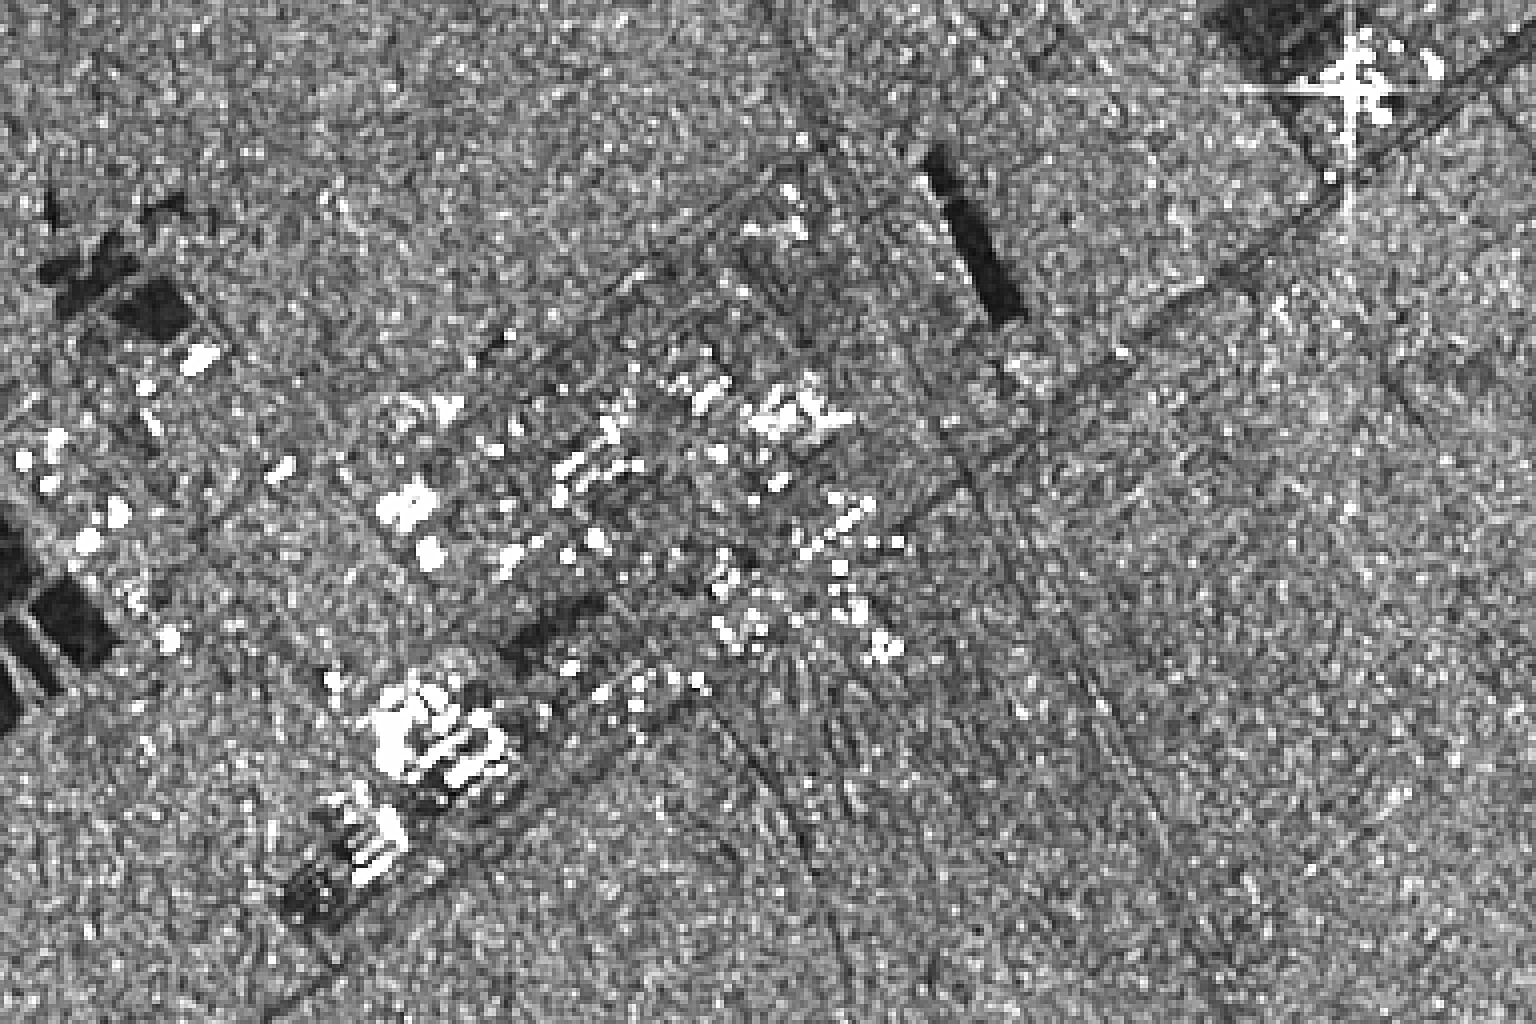

Space Radar Image of Kennedy Space Center, Florida

This image was produced during radar observations taken by the Spaceborne Imaging Radar-C/X-band Synthetic Aperture Radar as it flew over the Gulf Stream, Florida, and past the Atlantic Ocean on October 7, 1994. The data were produced using the X-band radar frequency. Knowing ahead of time that this region would be included in a regularly scheduled radar pass, the Kennedy Space Center team, who assembled and integrated the SIR-C/X-SAR equipment with the Spacelab pallet system, designed a set of radar reflectors from common construction materials and formed the letters “KSC” on the ground adjacent to the main headquarters building at the entrance to the Cape Canaveral launch facility. The point of light formed by the bright return from these reflectors are visible in the image. Other more diffuse bright spots are reflections from building faces, roofs and other large structures at the Kennedy Space Center complex. This frame covers an area of approximately 6 kilometers by 8 kilometers (4 miles by 5 miles), which was just a small portion of the data taken on this particular pass.

Spaceborne Imaging Radar-C and X-Band Synthetic Aperture Radar (SIR-C/X-SAR) is part of NASA’s Mission to Planet Earth. The radars illuminate Earth with microwaves allowing detailed observations at any time, regardless of weather or sunlight conditions. SIR-C/X-SAR uses three microwave wavelengths: L-band (24 cm), C-band (6 cm) and X-band (3 cm). The multi-frequency data will be used by the international scientific community to better understand the global environment and how it is changing. The SIR-C/X-SAR data, complemented by aircraft and ground studies, will give scientists clearer insights into those environmental changes which are caused by nature and those changes which are induced by human activity. SIR-C was developed by NASA’s Jet Propulsion Laboratory. X-SAR was developed by the Dornier and Alenia Spazio companies for the German space agency, Deutsche Agentur fuer Raumfahrtangelegenheiten (DARA), and the Italian space agency, Agenzia Spaziale Italiana (ASI), with the Deutsche Forschungsanstalt fuer Luft und Raumfahrt e.v.(DLR), the major partner in science, operations, and data processing of X-SAR.

Credit: NASA/JPL